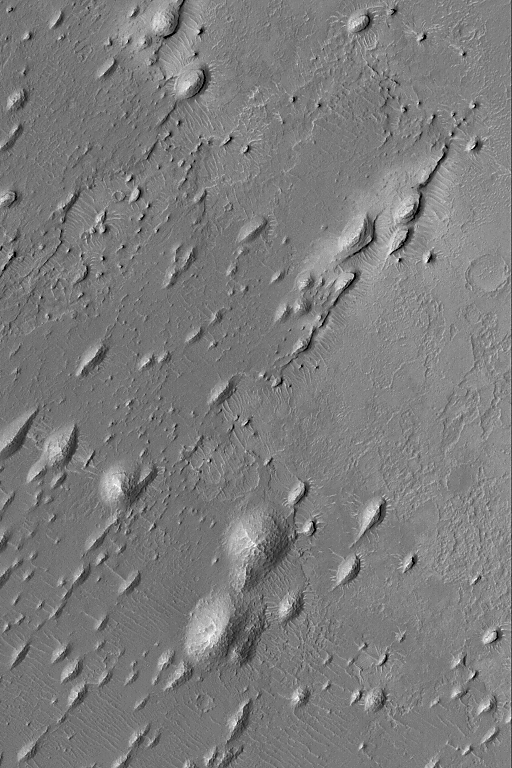

West Arabian Yardangs

17 September 2004
The upper crust of Mars consists of layered bedrock. The terrain located between large impact craters is layered. In some regions, some of these layers have been exposed by erosion. This Mars Global Surveyor (MGS) Mars Orbiter Camera (MOC) image shows rounded and streamlined hills produced by wind erosion. In this case, the dominant, erosive winds blew from the upper right (northeast) toward lower left (southwest). The presence of these erosional forms, yardangs, indicates that the material being eroded contains some amount of sand-sized grains that are easily mobilized by wind. These particular yardangs are located in western Arabia Terra, northwest of the Sinus Meridiani region where the Mars Exploration Rover, Opportunity, has examined ancient sedimentary rocks. These landforms are located near 9.4°N, 6.5°W. The image covers an area approximately 3 km (1.9 mi) across and is illuminated by sunlight from the left.

Credit: NASA/JPL/Malin Space Science Systems